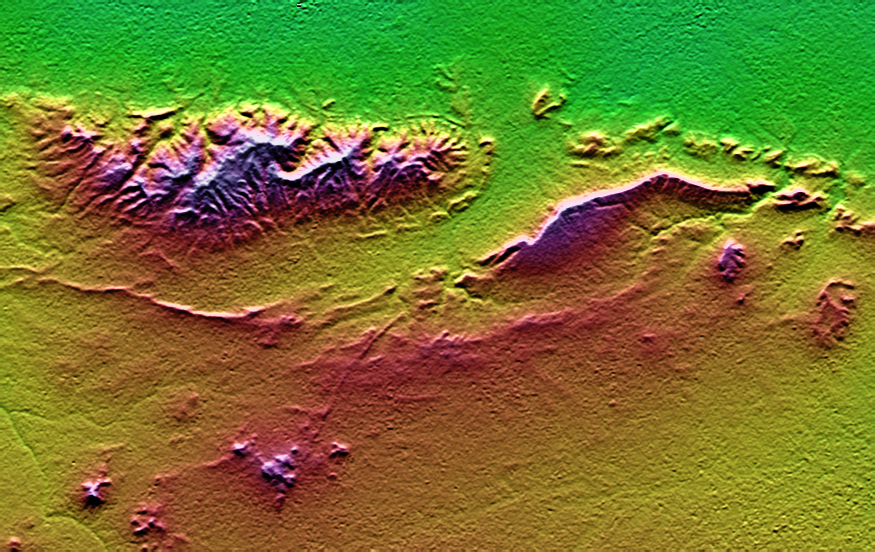

SRTM Colored and Shaded Topography: Haro and Kas Hills, India

On January 26, 2001, the Kachchh region in western India suffered the most deadly earthquake in India’s history. This shaded topography view of landforms northeast of the city of Bhuj depicts geologic structures that are of interest in the study the tectonic processes that may have led to that earthquake. However, preliminary field studies indicate that these structures are composed of Mesozoic rocks that are overlain by younger rocks showing little deformation. Thus these structures may be old, not actively growing, and not directly related to the recent earthquake.

The Haro Hills are on the left and the Kas Hills are on the right. The Haro Hills are an “anticline,” which is an upwardly convex elongated fold of layered rocks. In this view, the anticline is distinctly ringed by an erosion resistant layer of sandstone. The east-west orientation of the anticline may relate to the crustal compression that has occurred during India’s northward movement toward, and collision with, Asia. In contrast, the largest of the Kas Hills appears to be a tilted (to the south) and faulted (on the north) block of layered rocks. Also seen here, the linear feature trending toward the southwest from the image center is an erosion-resistant “dike,” which is an igneous intrusion into older “host” rocks along a fault plane or other crack. These features are simple examples of how shaded topography can provide a direct input to geologic studies.

In this image, colors show the elevation as measured by the Shuttle Radar Topography Mission (SRTM). Colors range from green at the lowest elevations, through yellow and red, to purple at the highest elevations. Elevations here range from near sea level to about 300 meters (about 1000 feet). Shading has been added, with illumination from the north (image top).

Elevation data used in this image was acquired by the Shuttle Radar Topography Mission aboard the Space Shuttle Endeavour, launched on February 11, 2000. SRTM used the same radar instrument that comprised the Spaceborne Imaging Radar-C/X-Band Synthetic Aperture Radar (SIR-C/X-SAR) that flew twice on the Space Shuttle Endeavour in 1994. SRTM was designed to collect three-dimensional measurements of the Earth’s surface. To collect the 3-D data, engineers added a 60-meter-long (200-foot) mast, installed additional C-band and X-band antennas, and improved tracking and navigation devices. The mission is a cooperative project between the National Aeronautics and Space Administration (NASA), the National Imagery and Mapping Agency (NIMA) of the U.S. Department of Defense (DoD), and the German and Italian space agencies. It is managed by NASA’s Jet Propulsion Laboratory, Pasadena, CA, for NASA’s Earth Science Enterprise,Washington, DC.

Size: 26.3 x 16.6 kilometers ( 16.3 x 10.3 miles)
Location: 23.4 deg. North lat., 69.8 deg. East lon.
Orientation: North toward the top
Date Acquired: February 2000

Credit: NASA/JPL/NIMA